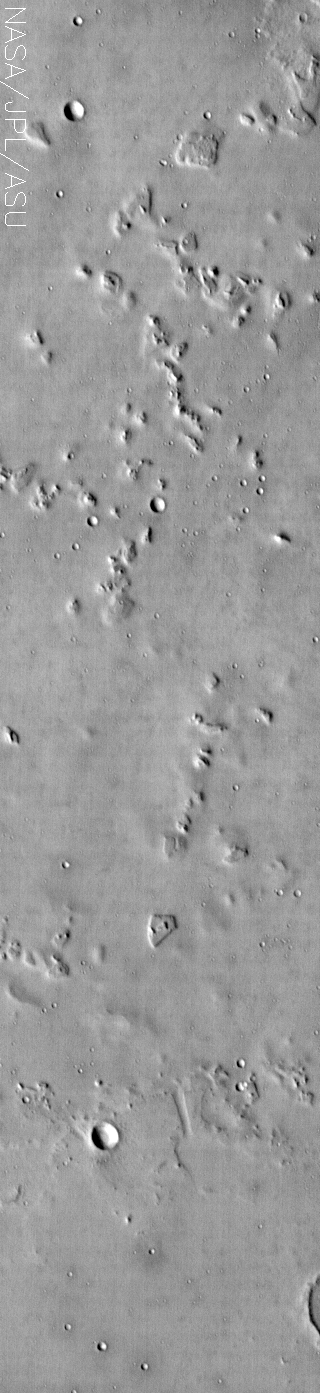

Nepenthes Mensae

(Released 23 July 2002)
This image shows relatively smooth plains dotted with some craters and stepped mesas and knobs. This image is located near the highland-lowland boundary scarp in a region called Nepenthes Mensae. These eroded mesas and knobs commonly display a stepped topography. Some of these mesas and knobs have flat ledges partway up their slopes. These ledges are made of more resistant layers of rock and are the last remnants of layers that once were continuous across this entire region. Erosion has completely removed these layers in most places, leaving behind only the small isolated mesas and knobs. This one band IR (band 9 at 12.6 microns) image shows some minor bright and dark textures, which are primarily due to differences in the abundance of rocks on the surface. No significant variation in thermophysical properties of surface materials is visible in this image. The relative uniformity of the surface properties suggests that a process (or processes) has mantled or homogenized the surface layer. The mantling layer in this region is most likely dust. The relatively cool (dark) regions during the day are rocky or indurated materials whereas fine sand and dust are warmer (bright). The brightness levels show daytime surface temperatures, which range from about minus 39 degrees to minus 17 degrees Celsius (minus 38 degrees to plus 1 degrees Fahrenheit). Many of the temperature variations are due to slope effects, with sun-facing slopes warmer than shaded slopes. The dark rings around several of the craters are due to the presence of rocky (cool) material ejected from the crater (best seen near bottom of image).

Daytime temperature variations are produced by a combination of topographic (solar heating) and thermophysical (thermal inertia and albedo) effects. The surface morphologies seen in THEMIS daytime IR images due to topographic heating are similar to those seen in previous imagery and MOLA topography.

Credit: NASA/JPL/Arizona State University